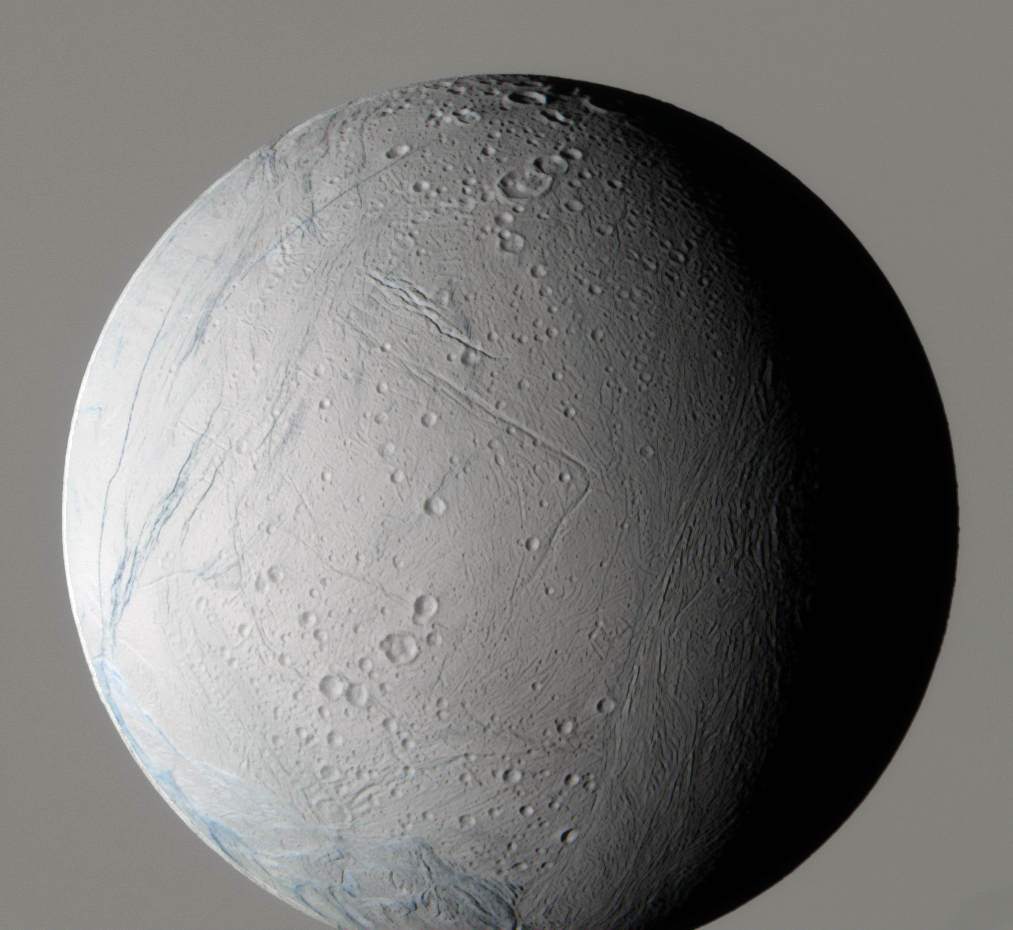

Blue Clues

During its very close flyby on March 9, 2005, the Cassini spacecraft captured this false-color view of Saturn’s moon Enceladus, which shows the wide variety of this icy moon’s geology.

Some geological regions on Enceladus are old and retain large numbers of impact craters; younger areas exhibit many generations of tectonic troughs and ridges. Subtle differences in color may indicate different ice properties, such as grain sizes, that will help unravel the sequence of geologic events leading to the current strange landscape.

This false-color view is a composite of individual frames obtained using filters sensitive to green (centered at 568 nanometers) and infrared light (two infrared filters, centered at 752 and 930 nanometers respectively). The view has been processed to accentuate subtle color differences. The atmosphere of Saturn forms the background of this scene (its color has been rendered grey to allow the moon to stand out).

The Sun illuminates Enceladus from the left, leaving part of it in shadow and blocking out part of the view of Saturn. This view shows the anti-Saturn hemisphere, centered nearly on the equator.

The images comprising this view were taken with the Cassini spacecraft narrow-angle camera at a distance of approximately 94,000 kilometers (58,000 miles) from Enceladus and at a Sun-Enceladus-spacecraft, or phase, angle of 48 degrees. Resolution in the image is about 560 meters (1,800 feet) per pixel.

The Cassini-Huygens mission is a cooperative project of NASA, the European Space Agency and the Italian Space Agency. The Jet Propulsion Laboratory, a division of the California Institute of Technology in Pasadena, manages the mission for NASA’s Science Mission Directorate, Washington, D.C. The Cassini orbiter and its two onboard cameras were designed, developed and assembled at JPL. The imaging team is based at the Space Science Institute, Boulder, Colo.

Credit: NASA/JPL/Space Science Institute